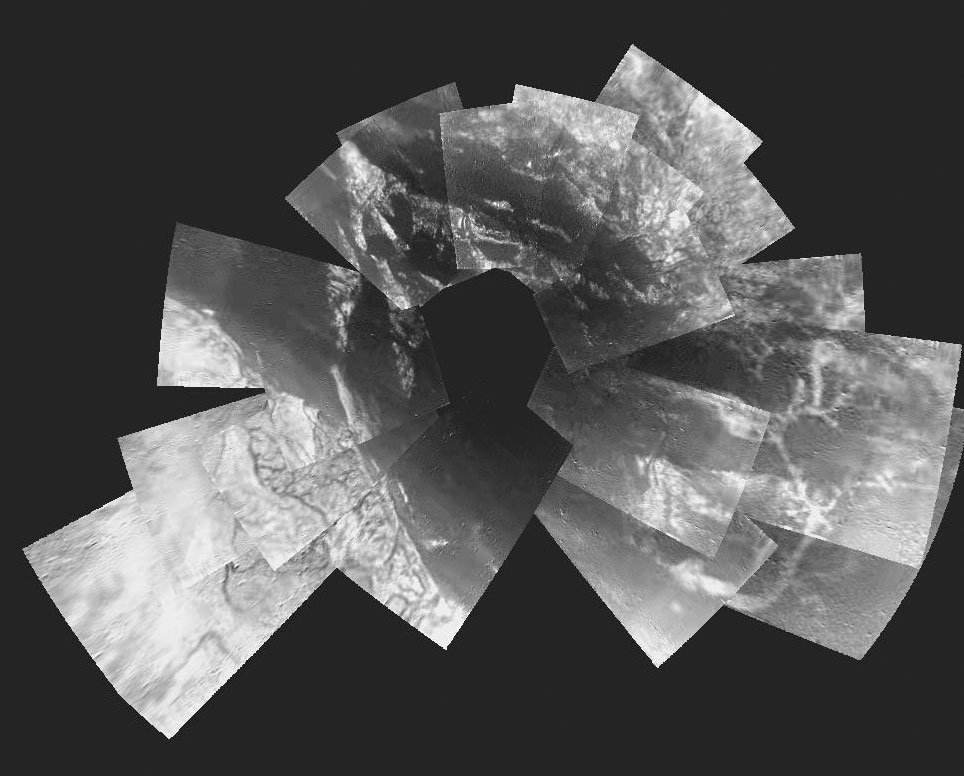

Titan Descent

This picture is a composite of 30 images from ESA’s Huygens probe. They were taken from an altitude varying from 13 kilometers down to 8 kilometers when the probe was descending towards its landing site.

The images have a resolution of about 20 meters per pixel and cover an area extending out to 30 kilometers.

Credit: NASA/JPL/ESA/University of Arizona